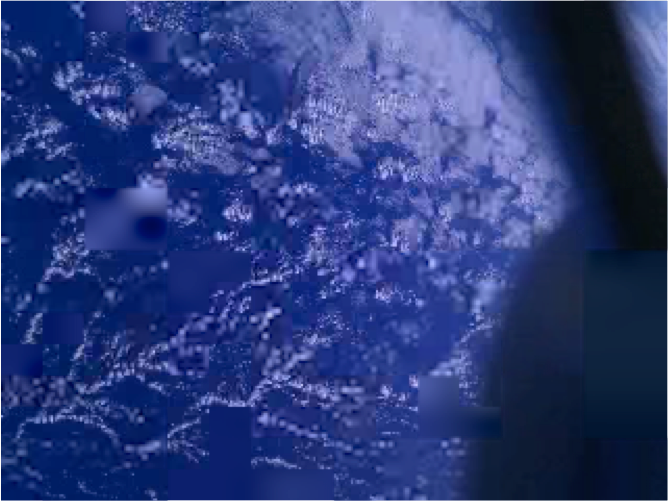

Smartphone Photos From Orbit

These images of Earth were reconstructed from photos taken by three smartphones in orbit, or "PhoneSats." The trio of PhoneSats launched on April 21, 2013, aboard the Antares rocket from NASA's Wallops Flight Facility and ended a successful mission on April 27. The ultimate goal of the PhoneSat mission was to determine whether a consumer-grade smartphone can be used as the main flight avionics for a satellite in space. During their time in orbit, the three miniature satellites used their smartphone cameras to take pictures of Earth and transmitted these "image-data packets" to multiple ground stations. Every packet held a small piece of the big picture. As the data became available, the PhoneSat Team and multiple amateur radio operators around the world collaborated to piece together photographs from the tiny data packets.

Credit: NASA/Ames